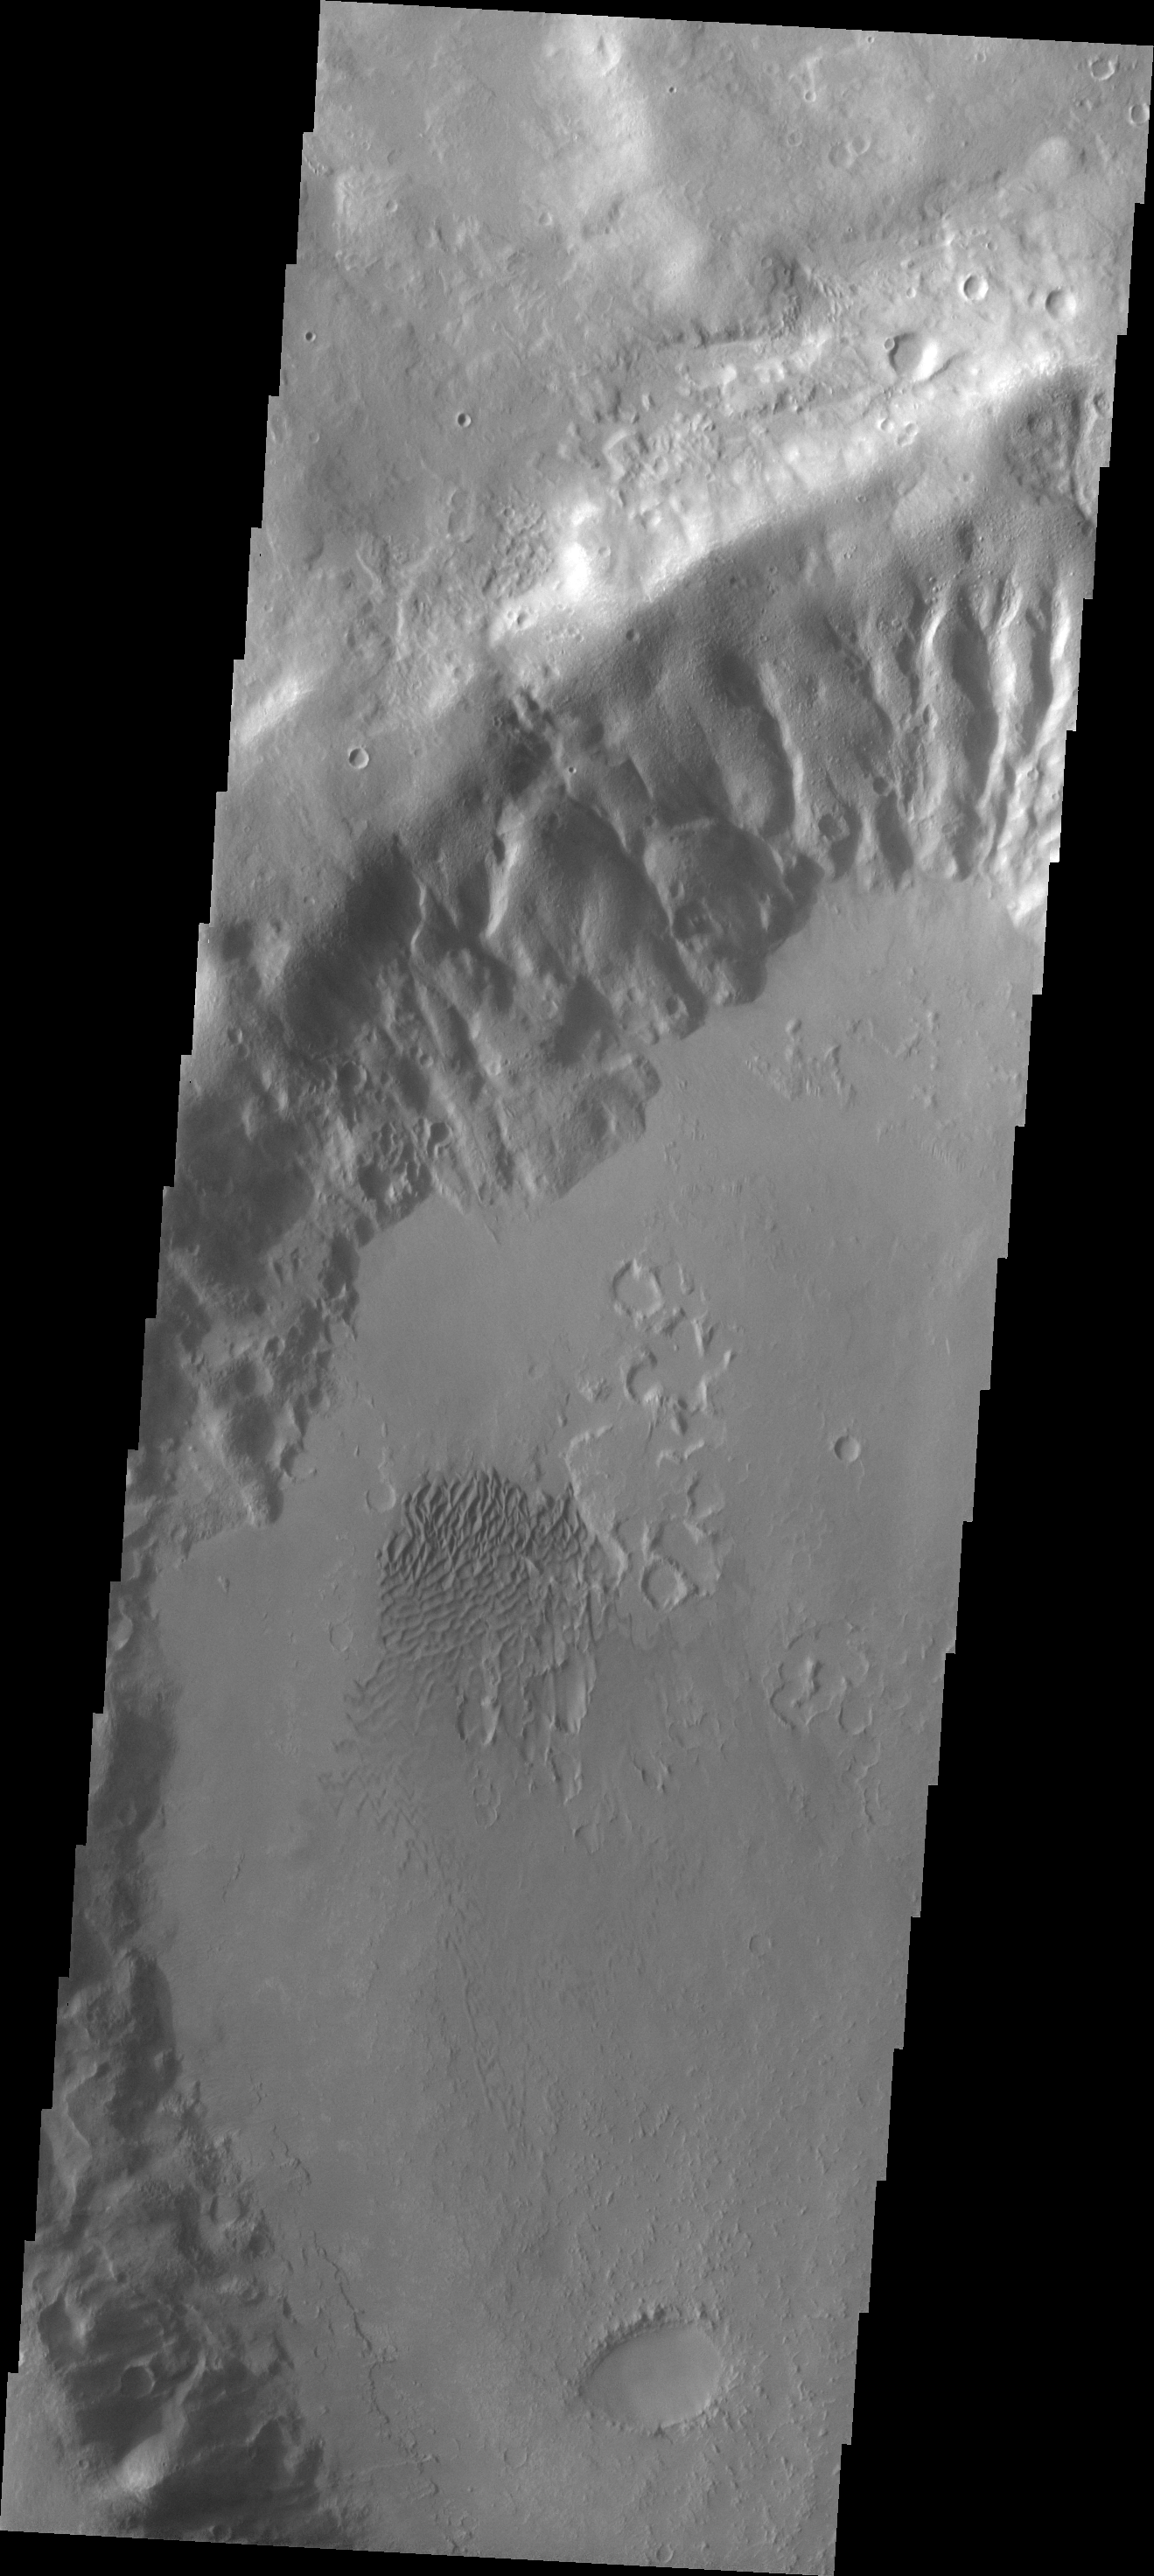

Dunes

A field of sand dunes in located on the floor of this unnamed crater in Noachis Terra. Uzboi Valles runs along the western rim of this crater.

Image information: VIS instrument. Latitude -30.2N, Longitude 323.3E. 17 meter/pixel resolution.

Please see the THEMIS Data Citation Note for details on crediting THEMIS images.

Note: this THEMIS visual image has not been radiometrically nor geometrically calibrated for this preliminary release. An empirical correction has been performed to remove instrumental effects. A linear shift has been applied in the cross-track and down-track direction to approximate spacecraft and planetary motion. Fully calibrated and geometrically projected images will be released through the Planetary Data System in accordance with Project policies at a later time.

NASA’s Jet Propulsion Laboratory manages the 2001 Mars Odyssey mission for NASA’s Office of Space Science, Washington, D.C. The Thermal Emission Imaging System (THEMIS) was developed by Arizona State University, Tempe, in collaboration with Raytheon Santa Barbara Remote Sensing. The THEMIS investigation is led by Dr. Philip Christensen at Arizona State University. Lockheed Martin Astronautics, Denver, is the prime contractor for the Odyssey project, and developed and built the orbiter. Mission operations are conducted jointly from Lockheed Martin and from JPL, a division of the California Institute of Technology in Pasadena.

Credit: NASA/JPL/ASU